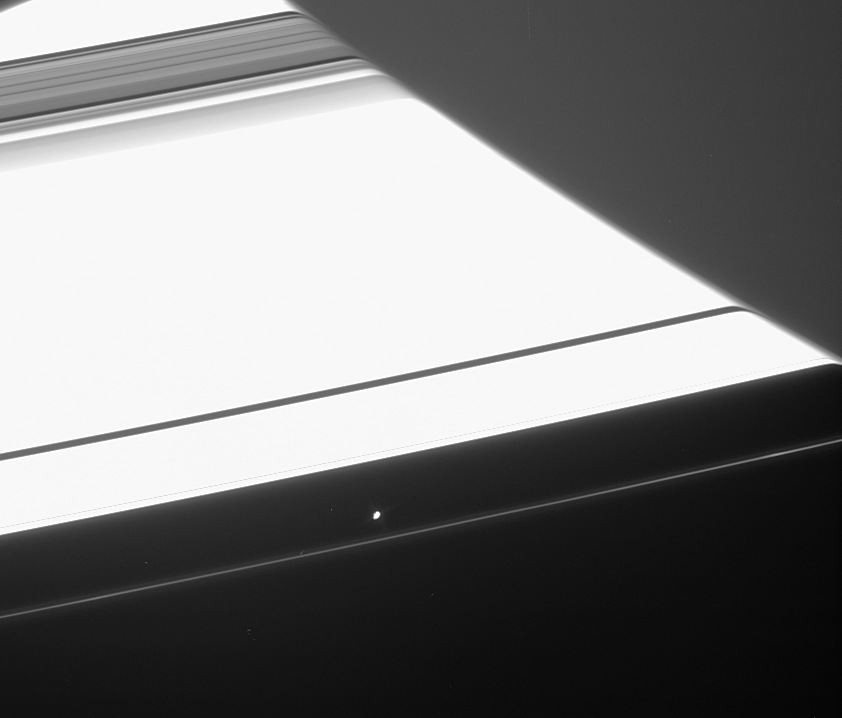

Funhouse Atmosphere

Saturn’s atmosphere is essentially transparent at wavelengths visible to the human eye, but when the view through the atmosphere is oblique, as it is along the planet’s limb (edge), it will distort anything seen through it. The refracted image of the rings in this image taken by Cassini of Saturn’s night side abruptly terminates where Saturn’s high-altitude haze becomes opaque.

Saturn’s F ring shepherd moon Prometheus (102 kilometers, or 63 miles across) hovers below the center. Had an image like this been taken a few minutes earlier, the appearance of Prometheus would also have been warped.

Near the left edge of the image, the appearance of the Encke Gap in Saturn’s rings is being refracted. As the gap emerges from behind the planet, its image is bent less and less, following the decreasing density profile of the atmosphere with altitude. The appearance of the Cassini Division is warped as well, near the top of this scene. The refraction effect is slightly different in this visible light image than in a previously released infrared view (see PIA06656).

The image was taken in visible light with the Cassini spacecraft narrow-angle camera on April 28, 2005, at a distance of approximately 2 million kilometers (1.2 million miles) from Saturn. The image scale is 12 kilometers (7 miles) per pixel.

The Cassini-Huygens mission is a cooperative project of NASA, the European Space Agency and the Italian Space Agency. The Jet Propulsion Laboratory, a division of the California Institute of Technology in Pasadena, manages the mission for NASA’s Science Mission Directorate, Washington, D.C. The Cassini orbiter and its two onboard cameras were designed, developed and assembled at JPL. The imaging team is based at the Space Science Institute, Boulder, Colo.

Credit: NASA/JPL/Space Science Institute